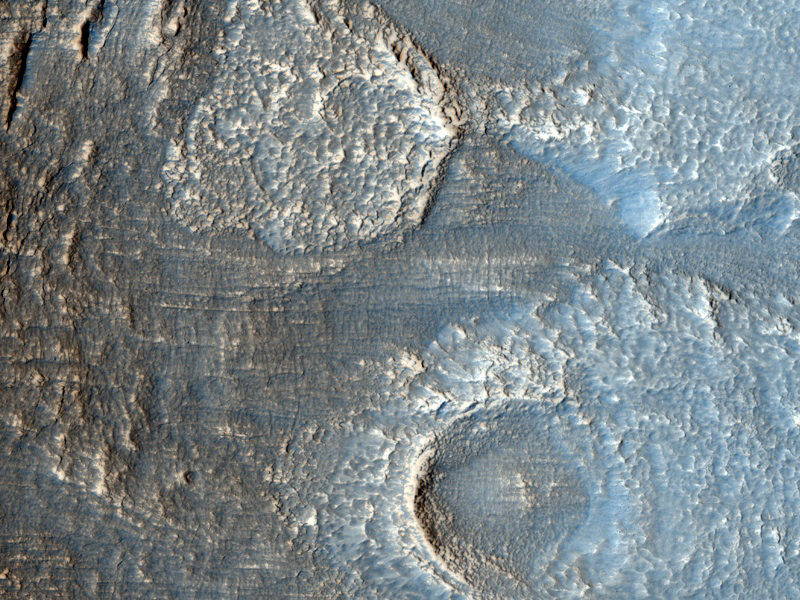

Lobate Debris Apron in Deuteronilus Mensae

The terrain in this image lies in the Deuteronilus Mensae region along the highland-lowland dichotomy boundary in the northern hemisphere of Mars.

The High Resolution Imaging Science Experiment (HiRISE) camera on NASA’s Mars Reconnaissance Orbiter recorded this image on March 9, 2010. The target for this HiRISE observation was a suggestion submitted through the camera team’s HiWish public-suggestion program. For more information about how to submit target suggestions, see http://uahirise.org/hiwish/.

This region contains many mesas surrounded by lobate debris aprons that are thought to be ice-rich. These aprons have been interpreted as a variety of possible features including rock glaciers, ice-rich mass movements, or debris-covered glacial flows. Recent radar data from the Shallow Radar instrument on the Mars Reconnaissance Orbiter has shown them to be composed of nearly pure ice. This image shows an area at the edge of one of these mesas with a lobate debris apron extending from its base. Both the mesa top and the surface of the debris apron appear covered with ice-rich mantling materials characteristic of the Martian mid-latitudes and thought to have been deposited around 10 million years ago during a period of high obliquity.

This image covers a swath of ground about 1 kilometer (about two-thirds of a mile) wide. It is a portion of HiRISE observation ESP_016959_2240, which is centered at 43.62 degrees north latitude, 28.62 degrees east longitude. The season on Mars is northern-hemisphere spring. Other image products from this observation are available at http://hirise.lpl.arizona.edu/ESP_016959_2240.

Color images from HiRISE combine information from detectors with three different color filters: red, infrared, and blue-green. Thus they include information from part of the spectrum human eyes cannot see and are not true color as the eye would see. The resulting false color helps to show differences among surface materials.

The University of Arizona, Tucson, operates the HiRISE camera, which was built by Ball Aerospace & Technologies Corp., Boulder, Colo. NASA’s Jet Propulsion Laboratory, a division of the California Institute of Technology, Pasadena, manages the Mars Reconnaissance Orbiter for the NASA Science Mission Directorate, Washington. Lockheed Martin Space Systems, Denver, built the spacecraft.

Credit: NASA/JPL-Caltech/University of Arizona